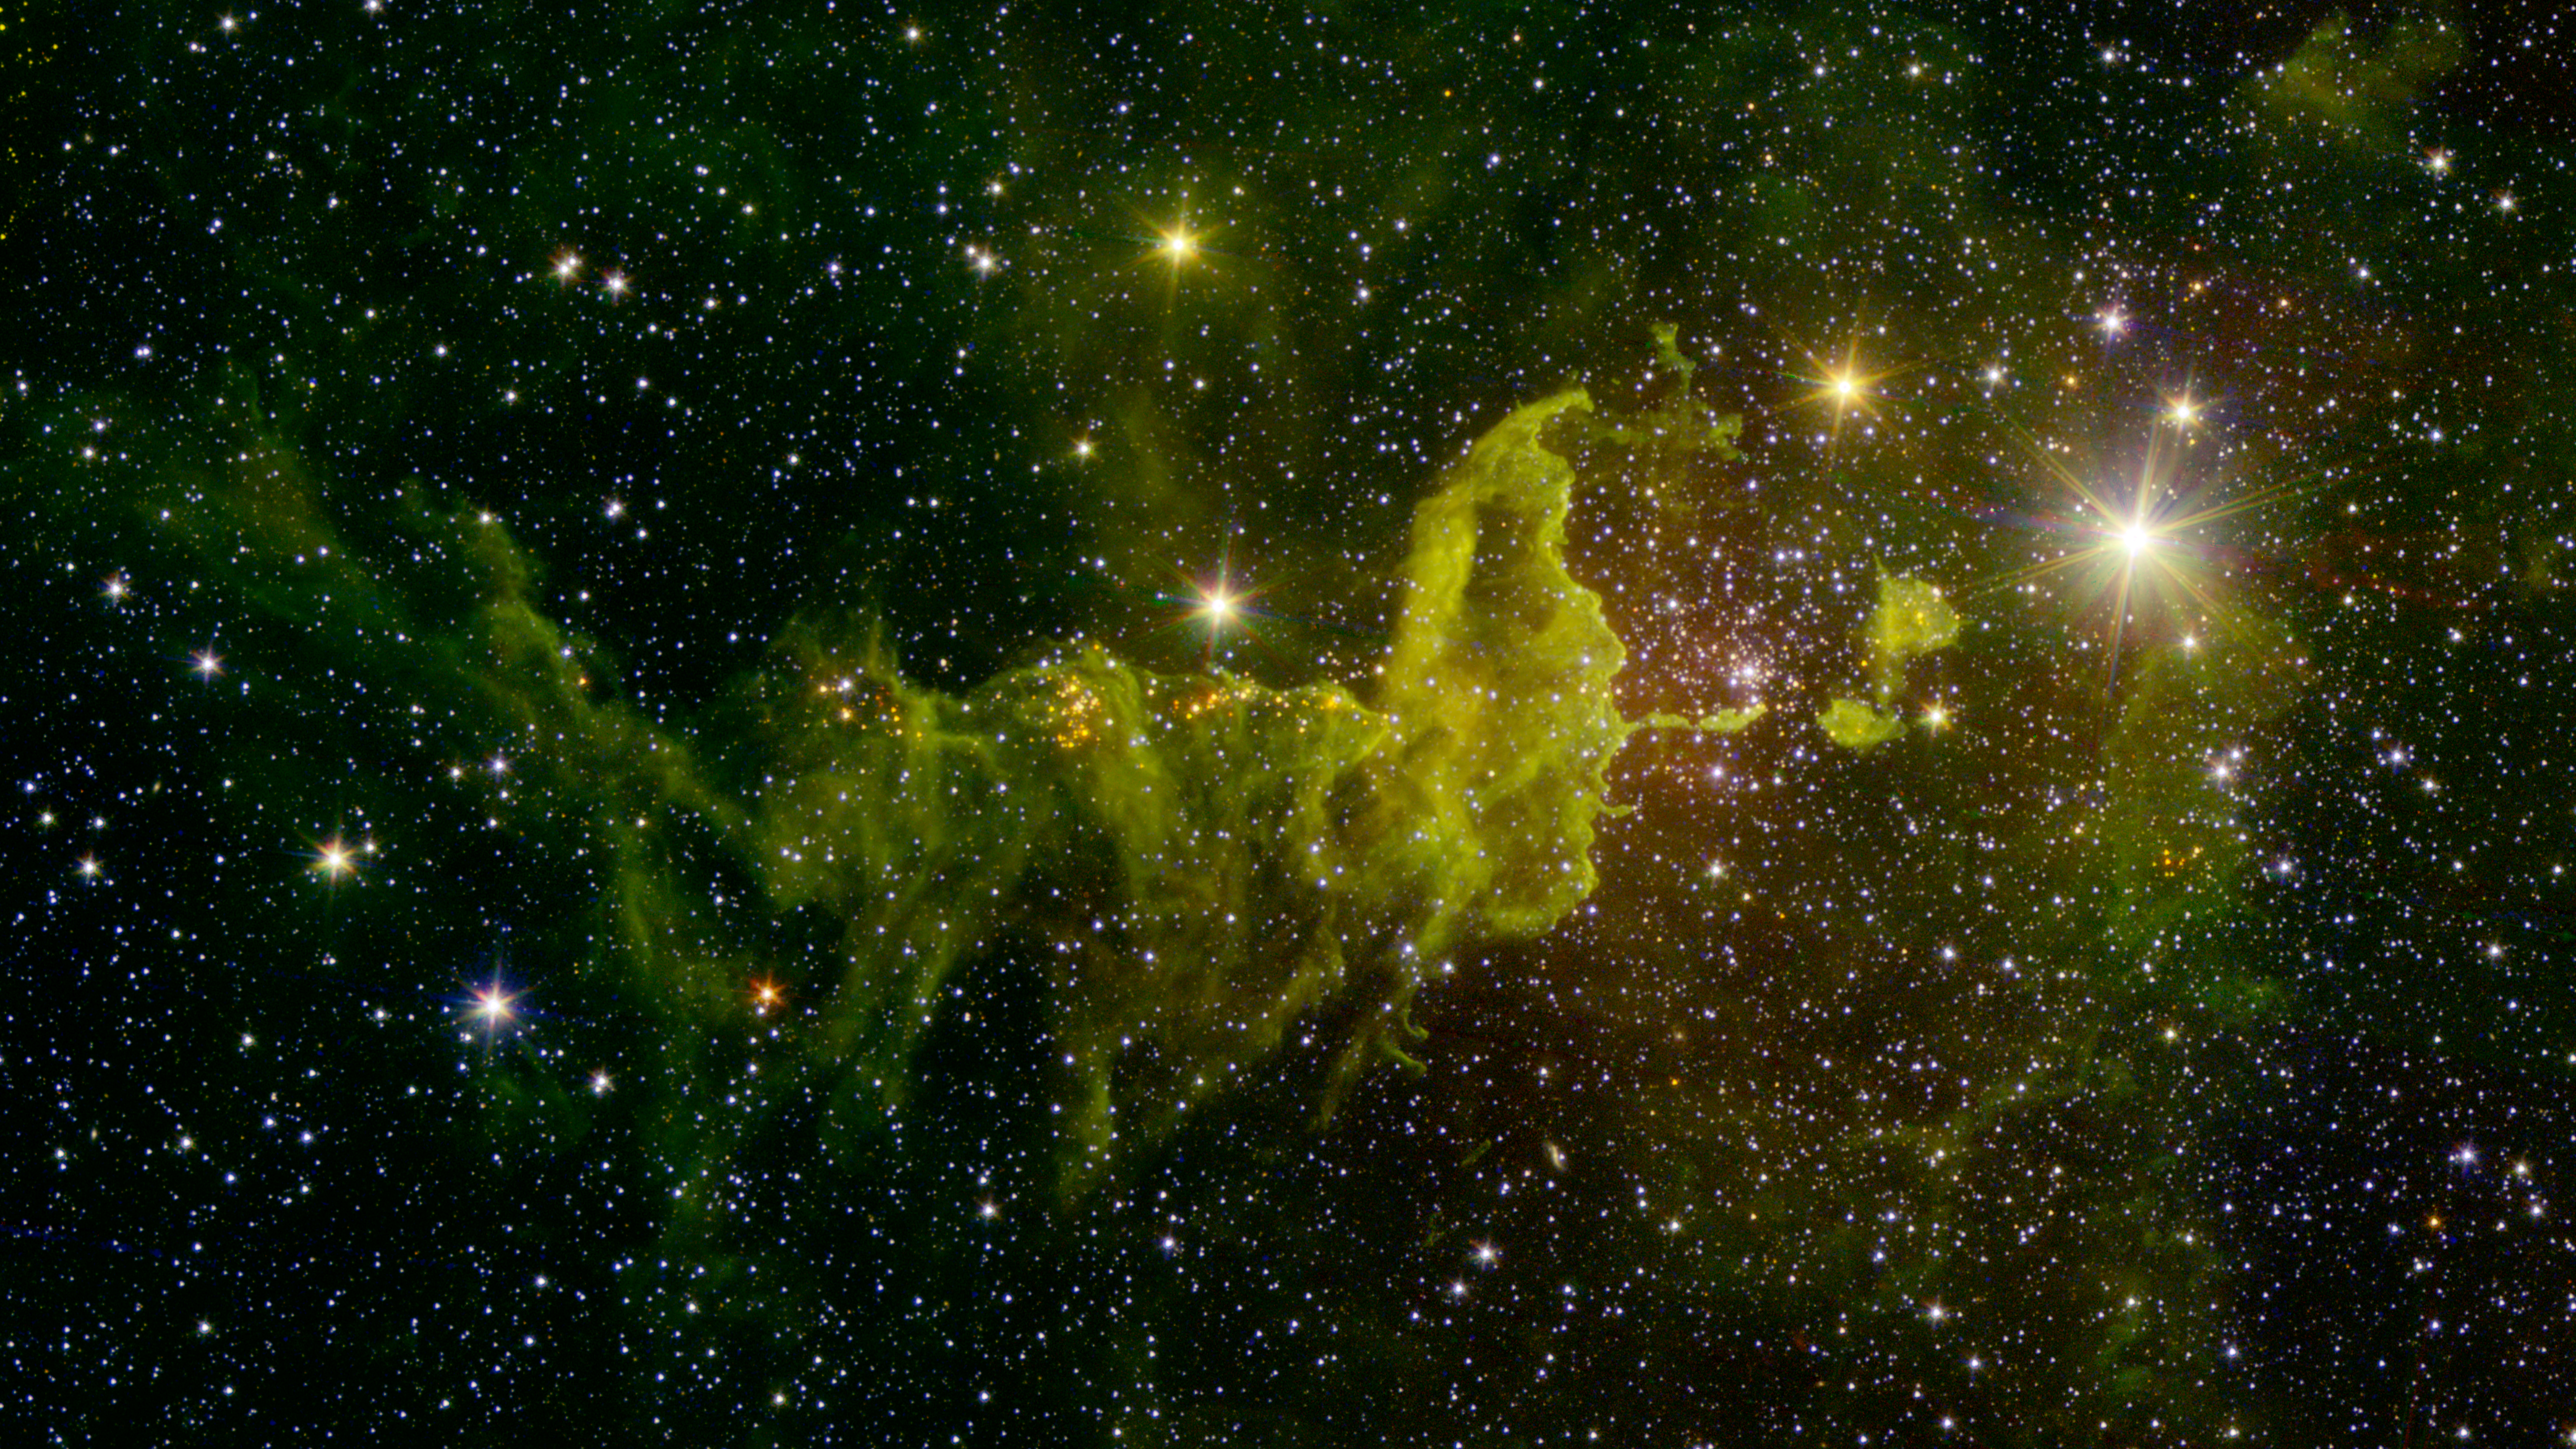

The Spider Nebula

The spider part of The Spider and the Fly” nebulae, IC 417 abounds in star formation, as seen in this infrared image from NASA’s Spitzer Space Telescope and the Two Micron All Sky Survey (2MASS).

Located in the constellation Auriga, IC 417 lies about 10,000 light-years away. It is in the outer part of the Milky Way, almost exactly in the opposite direction from the galactic center. This region was chosen as the subject of a research project by a group of students, teachers and scientists as part of the NASA/IPAC Teacher Archive Research Program (NITARP) in 2015.

A cluster of young stars called “Stock 8” can be seen at center right. The light from this cluster carves out a bowl in the nearby dust clouds, seen here as green fluff. Along the sinuous tail in the center and to the left, groupings of red point sources are also young stars.

In this image, infrared wavelengths, which are invisible to the unaided eye, have been assigned visible colors. Light with a wavelength of 1.2 microns, detected by 2MASS, is shown in blue. The Spitzer wavelengths of 3.6 and 4.5 microns are green and red, respectively.

Spitzer data used to create this image were obtained during the space telescope’s “warm mission” phase, following its depletion of coolant in mid-2009. Due to its design, Spitzer remains cold enough to operate efficiently at two channels of infrared light. It is now in its 12th year of operation since launch.

The 2MASS mission was a joint effort between the California Institute of Technology, Pasadena; the University of Massachusetts, Amherst; and NASA’s Jet Propulsion Laboratory, Pasadena, California.

JPL manages the Spitzer Space Telescope mission for NASA’s Science Mission Directorate, Washington. Science operations are conducted at the Spitzer Science Center at the California Institute of Technology in Pasadena. Spacecraft operations are based at Lockheed Martin Space Systems Company, Littleton, Colorado. Data from 2MASS and Spitzer are archived at the Infrared Science Archive housed at the Infrared Processing and Analysis Center (IPAC) at Caltech. Caltech manages JPL for NASA.

Credit: NASA/JPL-Caltech/2MASS